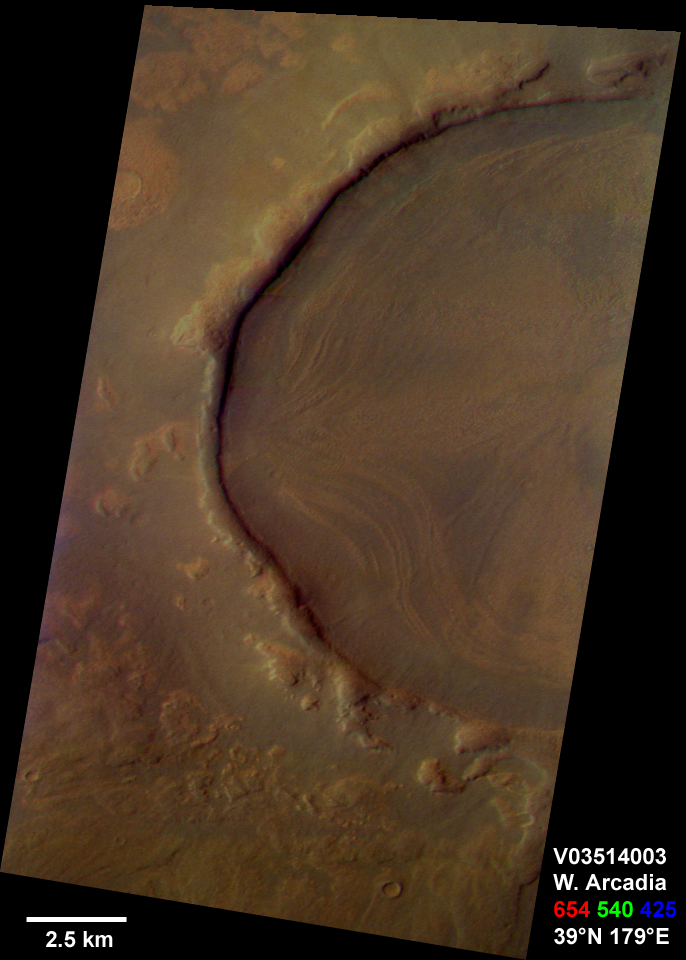

Western Arcadia Planitia

This is a Mars Odyssey visible color image of an unnamed crater in western Arcadia Planitia (near 39 degrees N, 179 degrees E). The crater shows a number of interesting internal and external features that suggest that it has undergone substantial modification since it formed. These features include concentric layers and radial streaks of brighter, redder materials inside the crater, and a heavily degraded rim and ejecta blanket. The patterns inside the crater suggest that material has flowed or slumped towards the center. Other craters with features like this have been seen at both northern and southern mid latitudes The distribution of these kinds of craters suggests the possible influence of surface or subsurface ice in the formation of these enigmatic features. The image was taken on September 29, 2002 during late northern spring. This is an approximate true color image, generated from a long strip of visible red (654 nm), green (540 nm), and blue (425 nm) filter images that were calibrated using a combination of pre-flight measurements and Hubble images of Mars. The colors appear perhaps a bit darker than one might expect; this is most likely because the images were acquired in late afternoon (roughly 4:40 p.m. local solar time) and the low Sun angle results in an overall darker surface.

NASA’s Jet Propulsion Laboratory manages the 2001 Mars Odyssey mission for NASA’s Office of Space Science, Washington, D.C. The thermal emission imaging system was provided by Arizona State University, Tempe. Lockheed Martin Astronautics, Denver, Colo., is the prime contractor for the project, and developed and built the orbiter. Mission operations are conducted jointly from Lockheed Martin and from JPL, a division of the California Institute of Technology in Pasadena.

Credit: NASA/JPL/Arizona State University/Cornell University